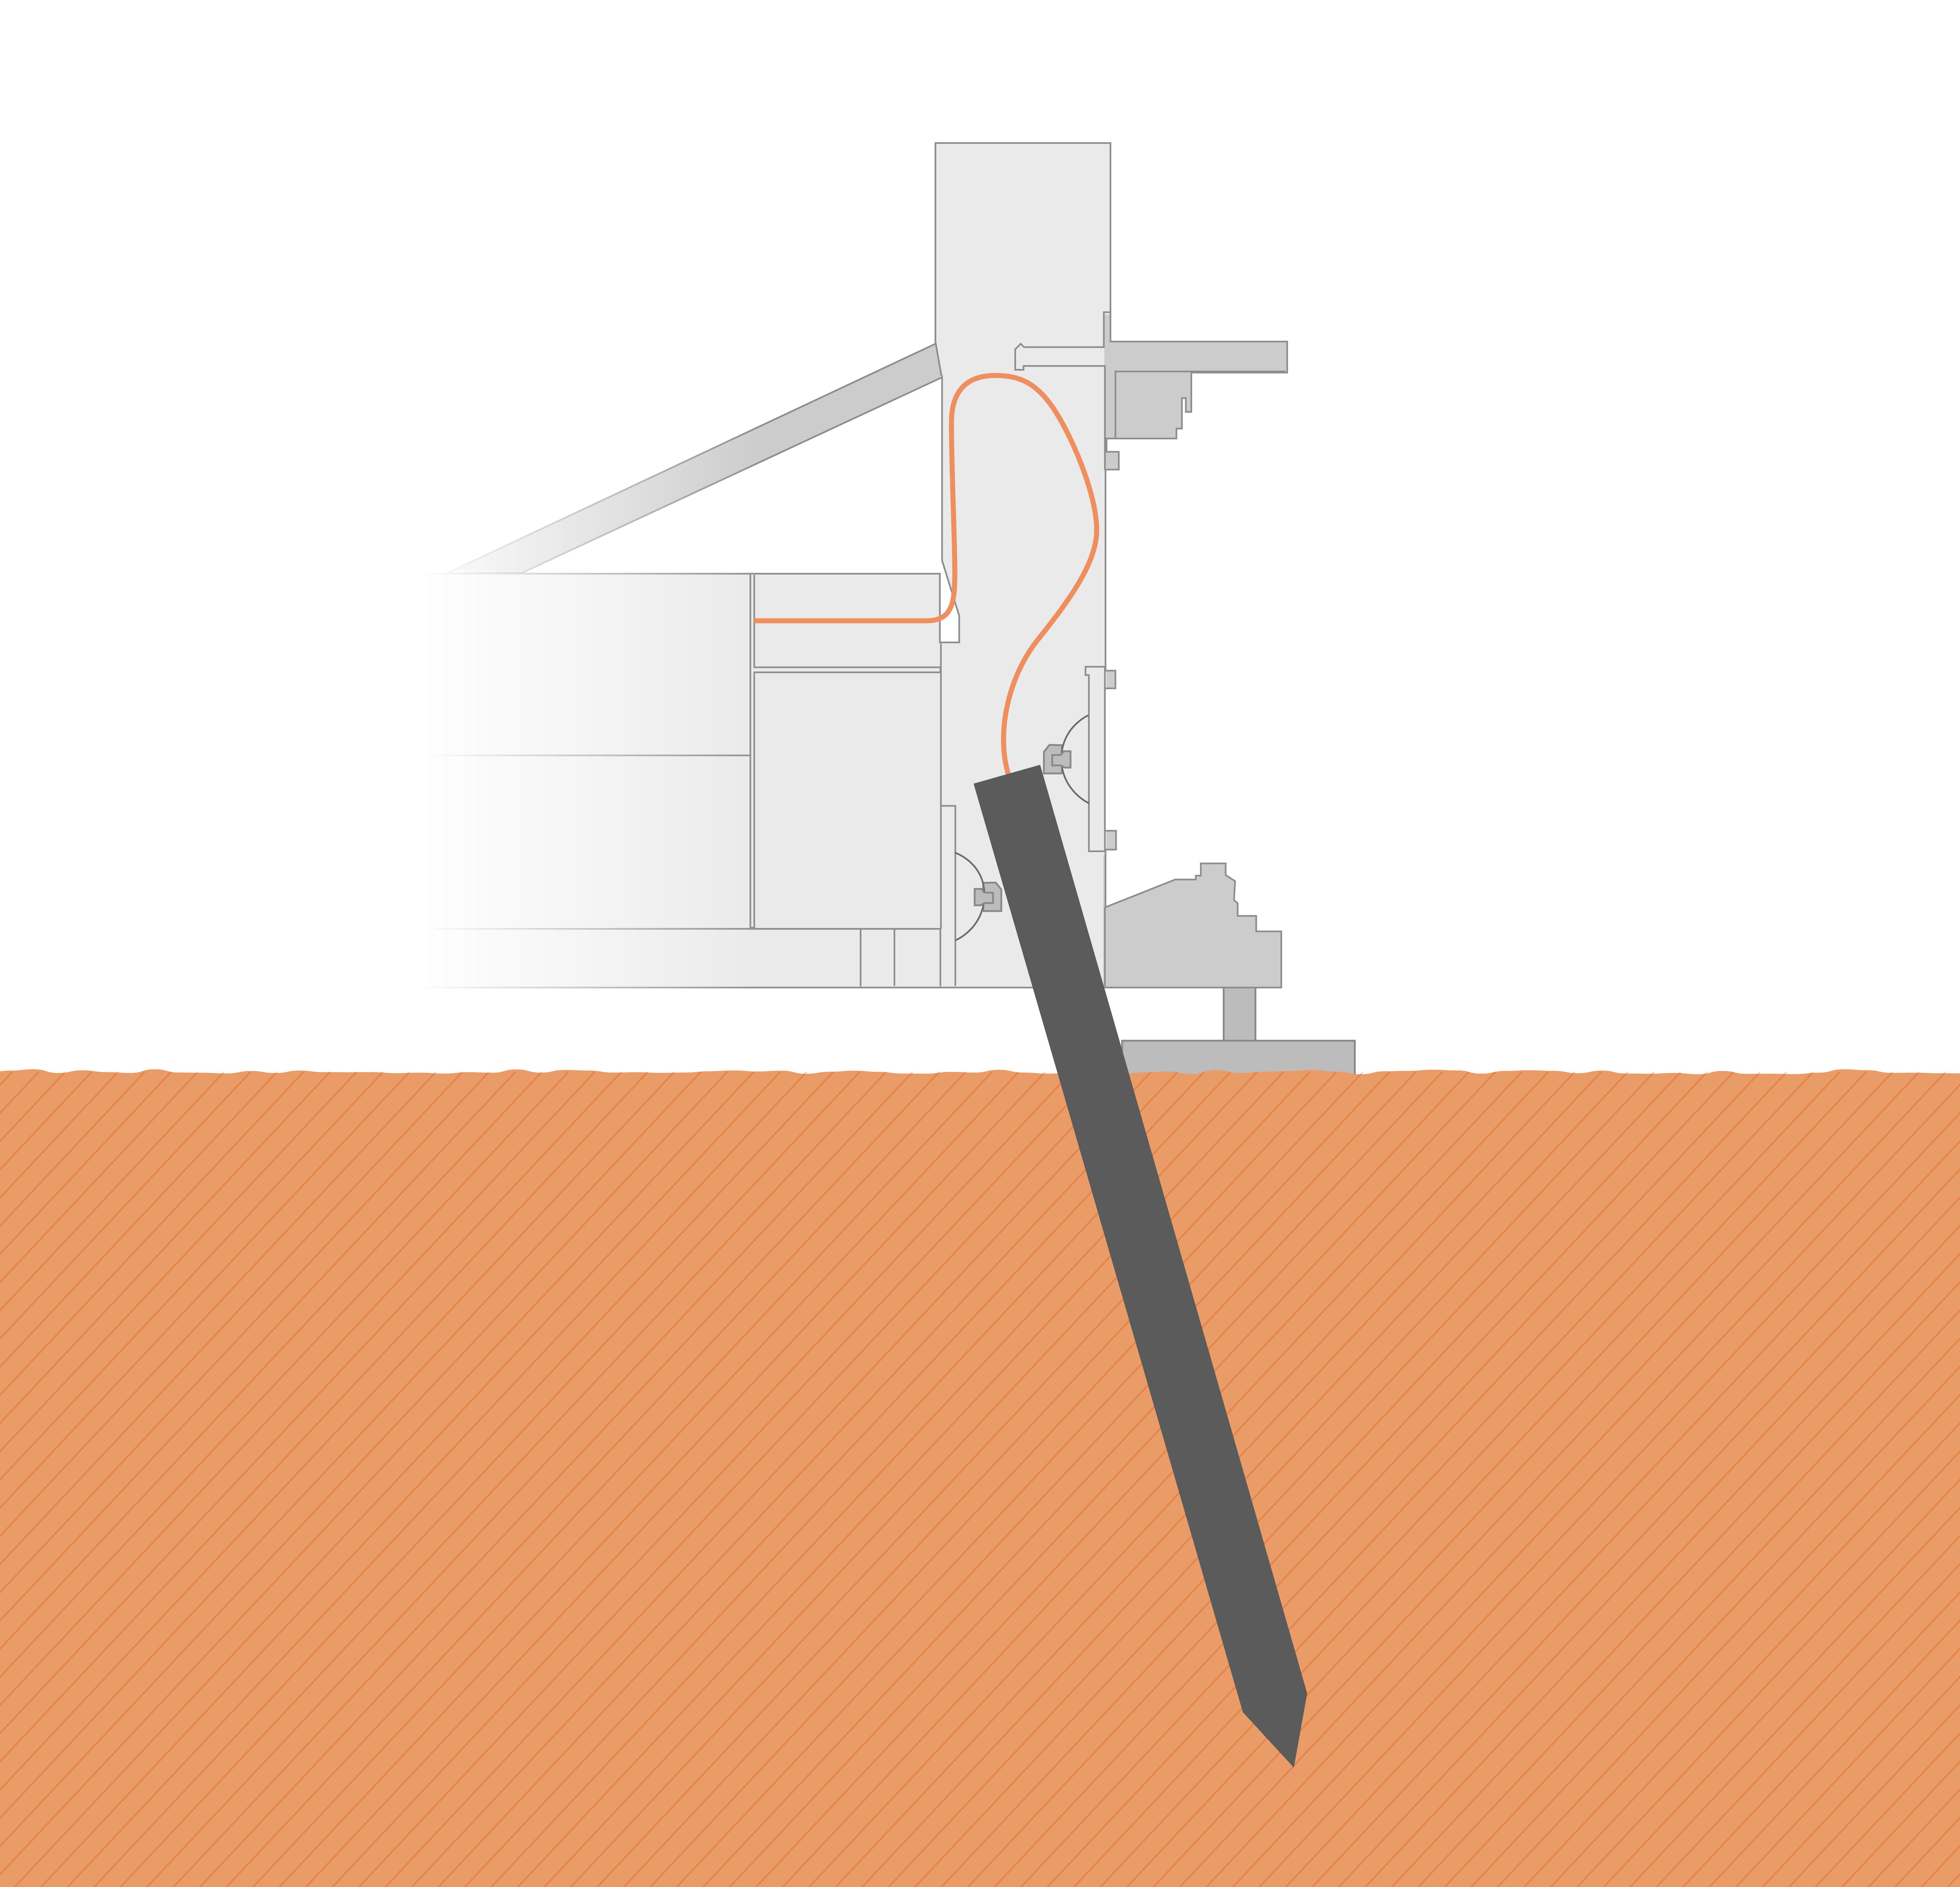

Current Position of InSight’s Mole (Illustration)

The self-hammering “mole,” part of the Heat Flow and Physical Properties Package (HP3) on NASA’s InSight lander, was only partially buried in the soil of Mars as of early June 2019, as shown in this illustration. Engineering analysis has determined that the bottom of the mole is currently about 12-14 inches (30-35 centimeters) deep into Martian ground, with a bit of its top still inside the HP3 support structure. The mole is tilted about 19 degrees.

JPL manages InSight for NASA’s Science Mission Directorate. InSight is part of NASA’s Discovery Program, managed by the agency’s Marshall Space Flight Center in Huntsville, Alabama. Lockheed Martin Space in Denver built the InSight spacecraft, including its cruise stage and lander, and supports spacecraft operations for the mission.

A number of European partners, including France’s Centre National d’Études Spatiales (CNES) and the German Aerospace Center (DLR), are supporting the InSight mission. CNES provided the Seismic Experiment for Interior Structure (SEIS) instrument to NASA, with the principal investigator at IPGP (Institut de Physique du Globe de Paris). Significant contributions for SEIS came from IPGP; the Max Planck Institute for Solar System Research (MPS) in Germany; the Swiss Federal Institute of Technology (ETH Zurich) in Switzerland; Imperial College London and Oxford University in the United Kingdom; and JPL. DLR provided the Heat Flow and Physical Properties Package (HP3) instrument, with significant contributions from the Space Research Center (CBK) of the Polish Academy of Sciences and Astronika in Poland. Spain’s Centro de Astrobiología (CAB) supplied the temperature and wind sensors.

Credit: NASA/JPL-Caltech/DLR